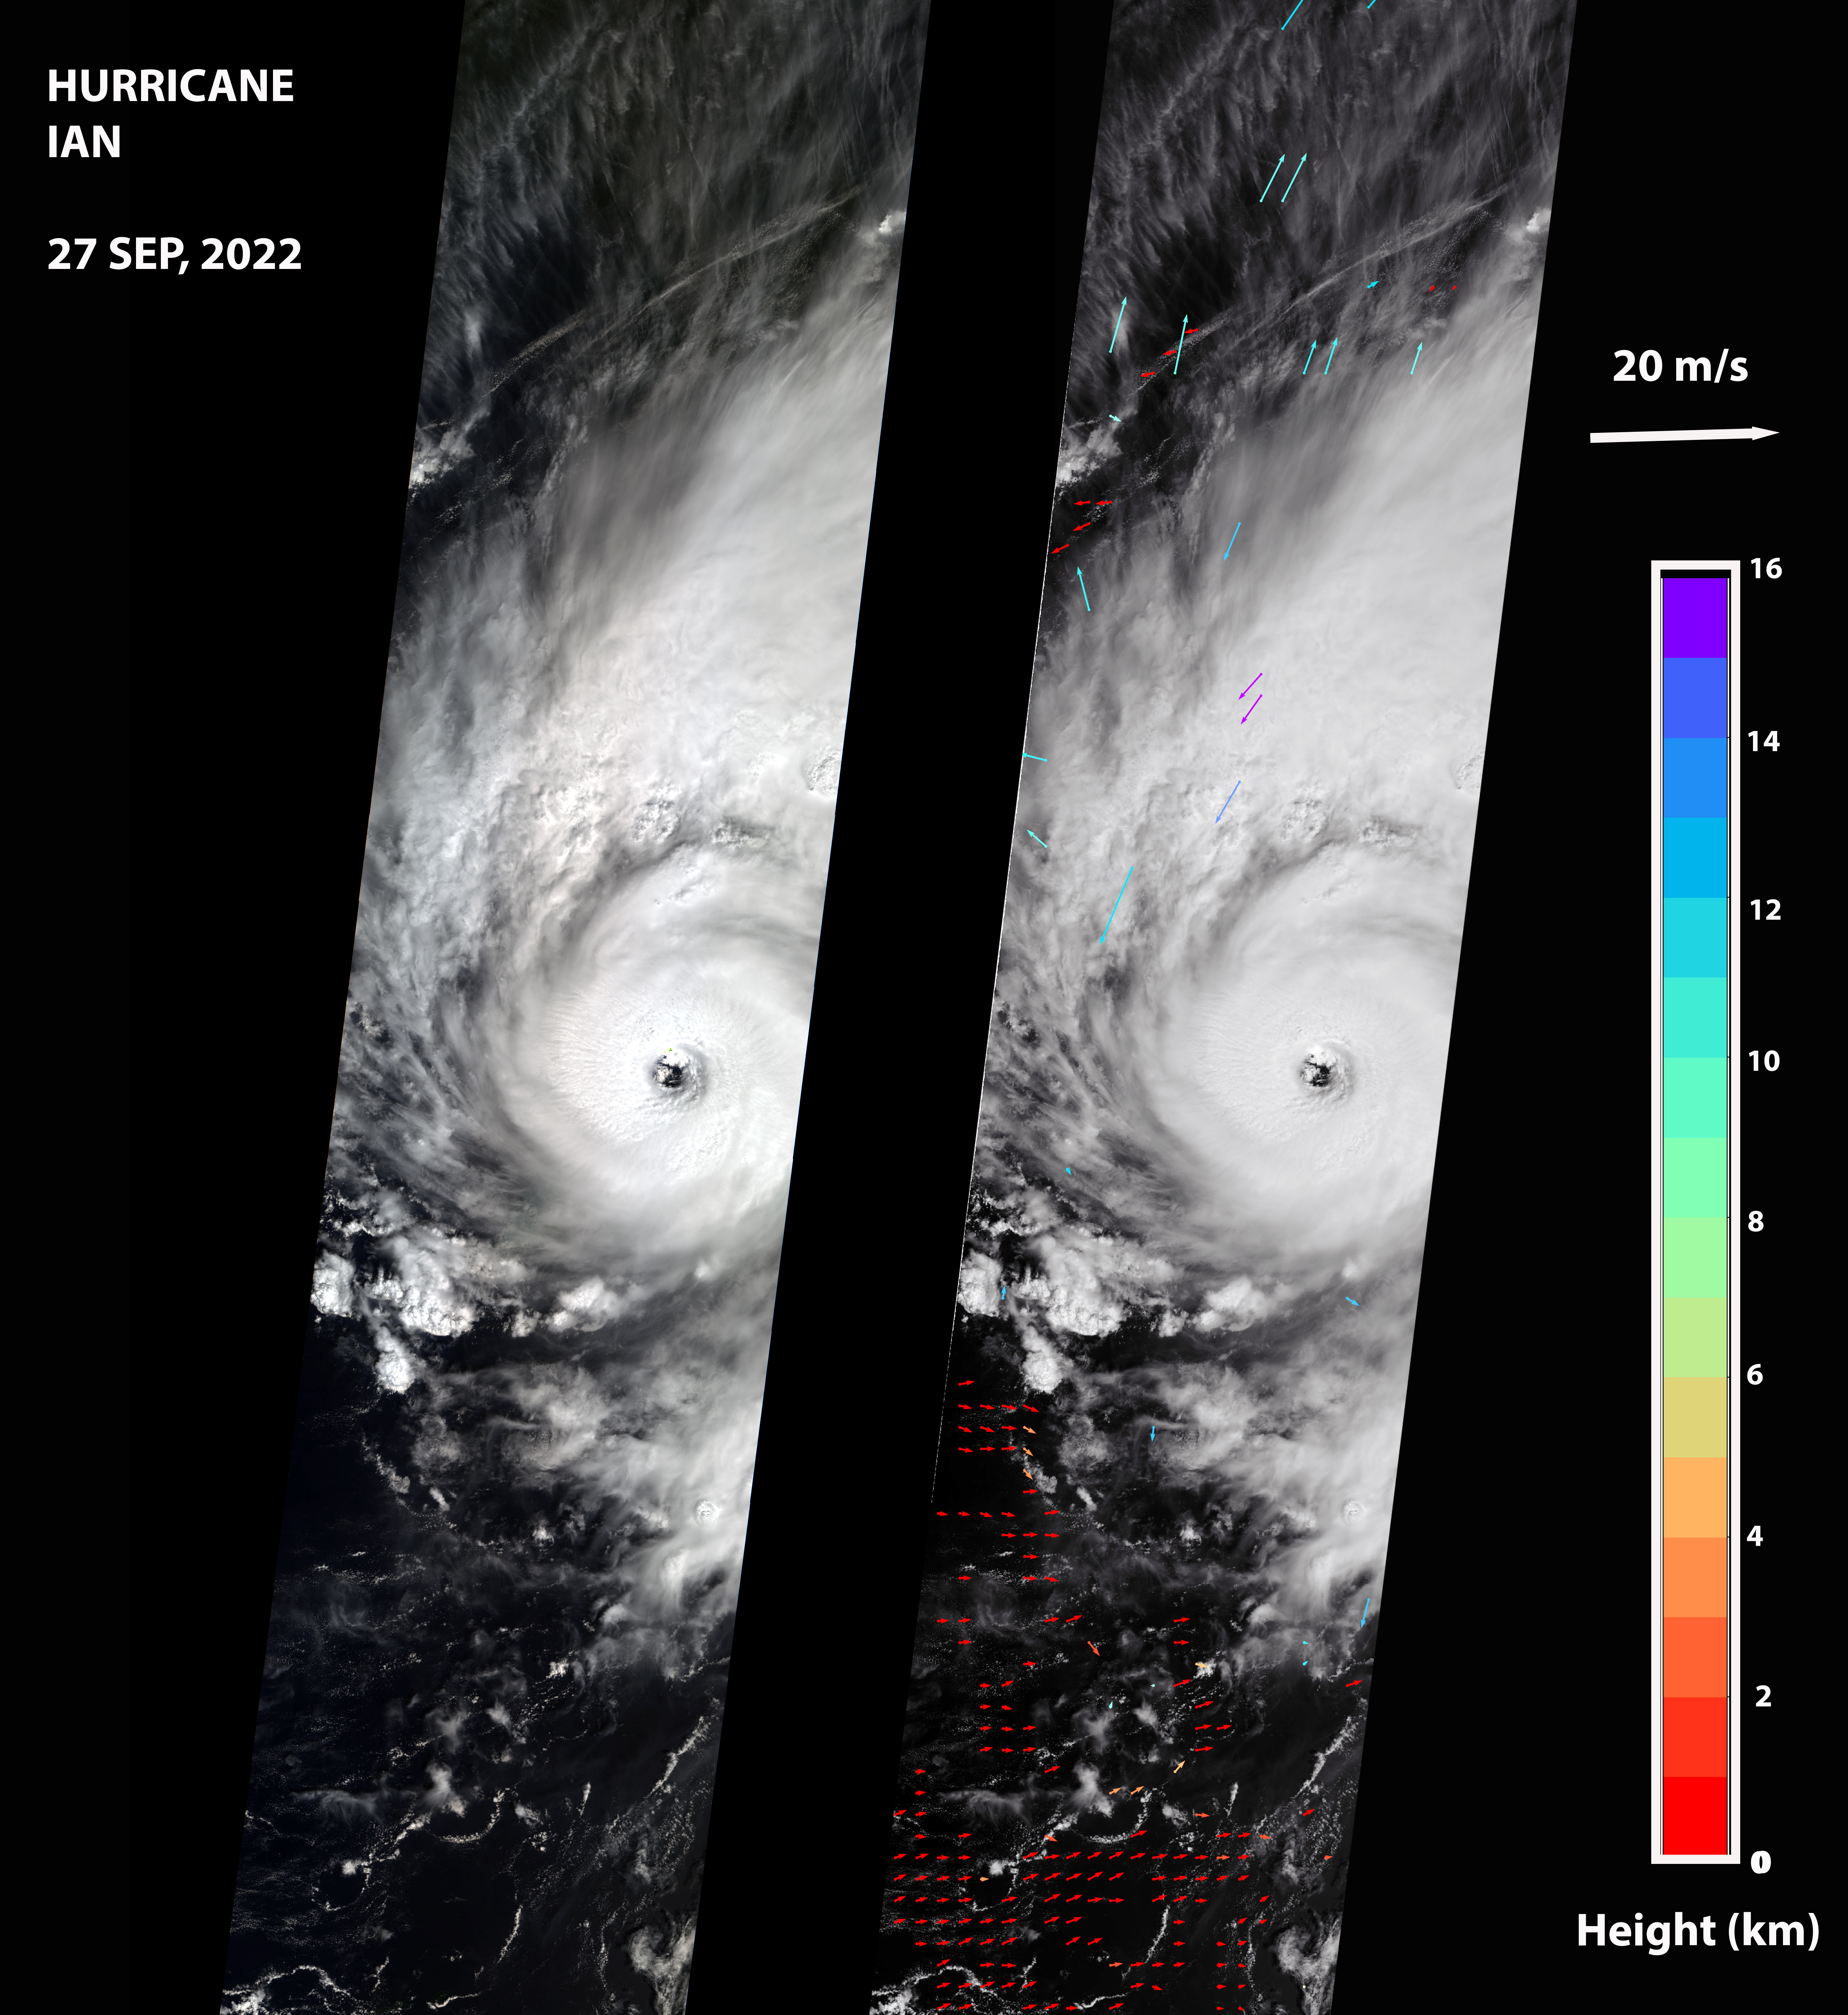

MISR Captures Hurricane Ian

NASA’s Multi-angle Imaging SpectroRadiometer (MISR) captured an optical image of Hurricane Ian, as well as measurements of the storm’s wind speed, at noon local time Sept. 27, 2022. The storm, a Category 3 hurricane at that time, had maximum sustained winds of 115 mph (185 kph). The eye of the storm was located off the northern coast of Cuba, approximately 70 miles (110 kilometers) west of Havana, after passing over the island in the morning hours.

The MISR instrument, flying aboard NASA’s Terra satellite, carries nine cameras that observe the Earth at different angles. It takes approximately seven minutes for all the cameras to observe the same location on the Earth, and the motion of clouds during that time is used to calculate wind speed at the cloud tops. The left-hand panel of the first figure shows an image of the storm as viewed by MISR’s central, downward-looking camera. The panel on the right shows the wind speeds derived from MISR data superimposed on the image. The length of the arrows is proportional to the wind speed, while their color shows the altitudes of the cloud tops in kilometers.

Figure A is a stereo anaglyph, which combines data from two different MISR cameras to show a 3D view of Ian. You will need red-blue glasses to view the anaglyph (make sure to place the red lens over your left eye). To enable the 3D effect, the anaglyph has been rotated so that north is to the left.

The MISR data shows that the cloud-top winds near the center of the storm reached approximately 108 mph (174 kph), with maximum cloud-top wind speed reaching 123 mph (198 kph). The wind data shows that the lowest clouds are moving counterclockwise, while the high clouds north of the hurricane’s center are rotating clockwise. The anaglyph reveals high clouds associated with strong thunderstorms in the eyewall of Hurricane Ian as well as individual strong thunderstorms in the outer rainbands.

MISR was built and is managed by NASA’s Jet Propulsion Laboratory in Southern California for NASA’s Science Mission Directorate in Washington. The Terra spacecraft is managed by NASA’s Goddard Space Flight Center in Greenbelt, Maryland. The MISR data was obtained from the NASA Langley Research Center Atmospheric Science Data Center in Hampton, Virginia. JPL is a division of Caltech in Pasadena.

The data was captured during Terra orbit 121150.

Credit: NASA/GSFC/LaRC/JPL-Caltech, MISR Team